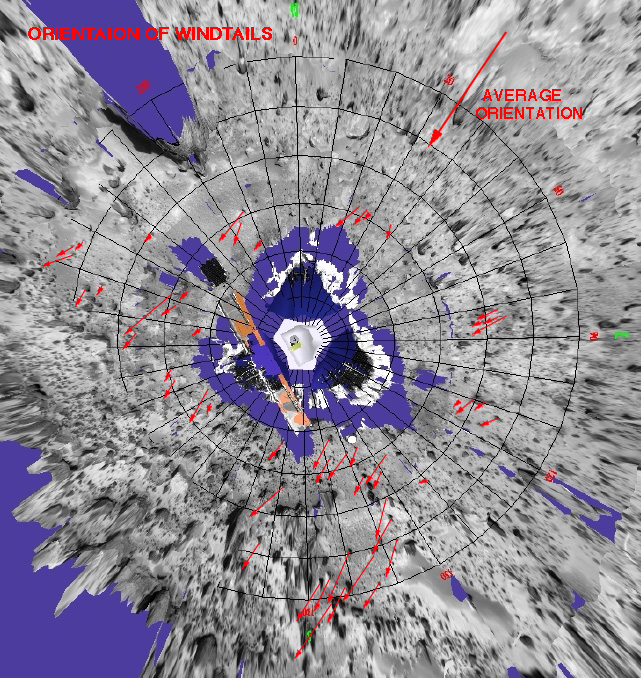

Orientation of Windtails at Pathfinder Landing Site

This is a representation of sediment tails noted at the Mars Pathfinder landing site. The arrows in the figure represent the inferred downwind direction, based on our understanding of the deposition of very fine sediment around surface rocks. The inferred wind direction therefore, is from the northeast blowing toward the southwest. This wind trend matched that of light and dark “streaks” of sediment in and around Martian craters in the region that have were seen by the Viking spacecraft. The detailed map was prepared by Mars Pathfinder scientists from Arizona State University on a base image created by MPF scientists from the NASA Ames research facility.

Mars Pathfinder is the second in NASA’s Discovery program of low-cost spacecraft with highly focused science goals. The Jet Propulsion Laboratory, Pasadena, CA, developed and manages the Mars Pathfinder mission for NASA’s Office of Space Science, Washington, D.C. JPL is a division of the California Institute of Technology (Caltech).

Photojournal note: Sojourner spent 83 days of a planned seven-day mission exploring the Martian terrain, acquiring images, and taking chemical, atmospheric and other measurements. The final data transmission received from Pathfinder was at 10:23 UTC on September 27, 1997. Although mission managers tried to restore full communications during the following five months, the successful mission was terminated on March 10, 1998.

Credit: NASA/JPL/ASU